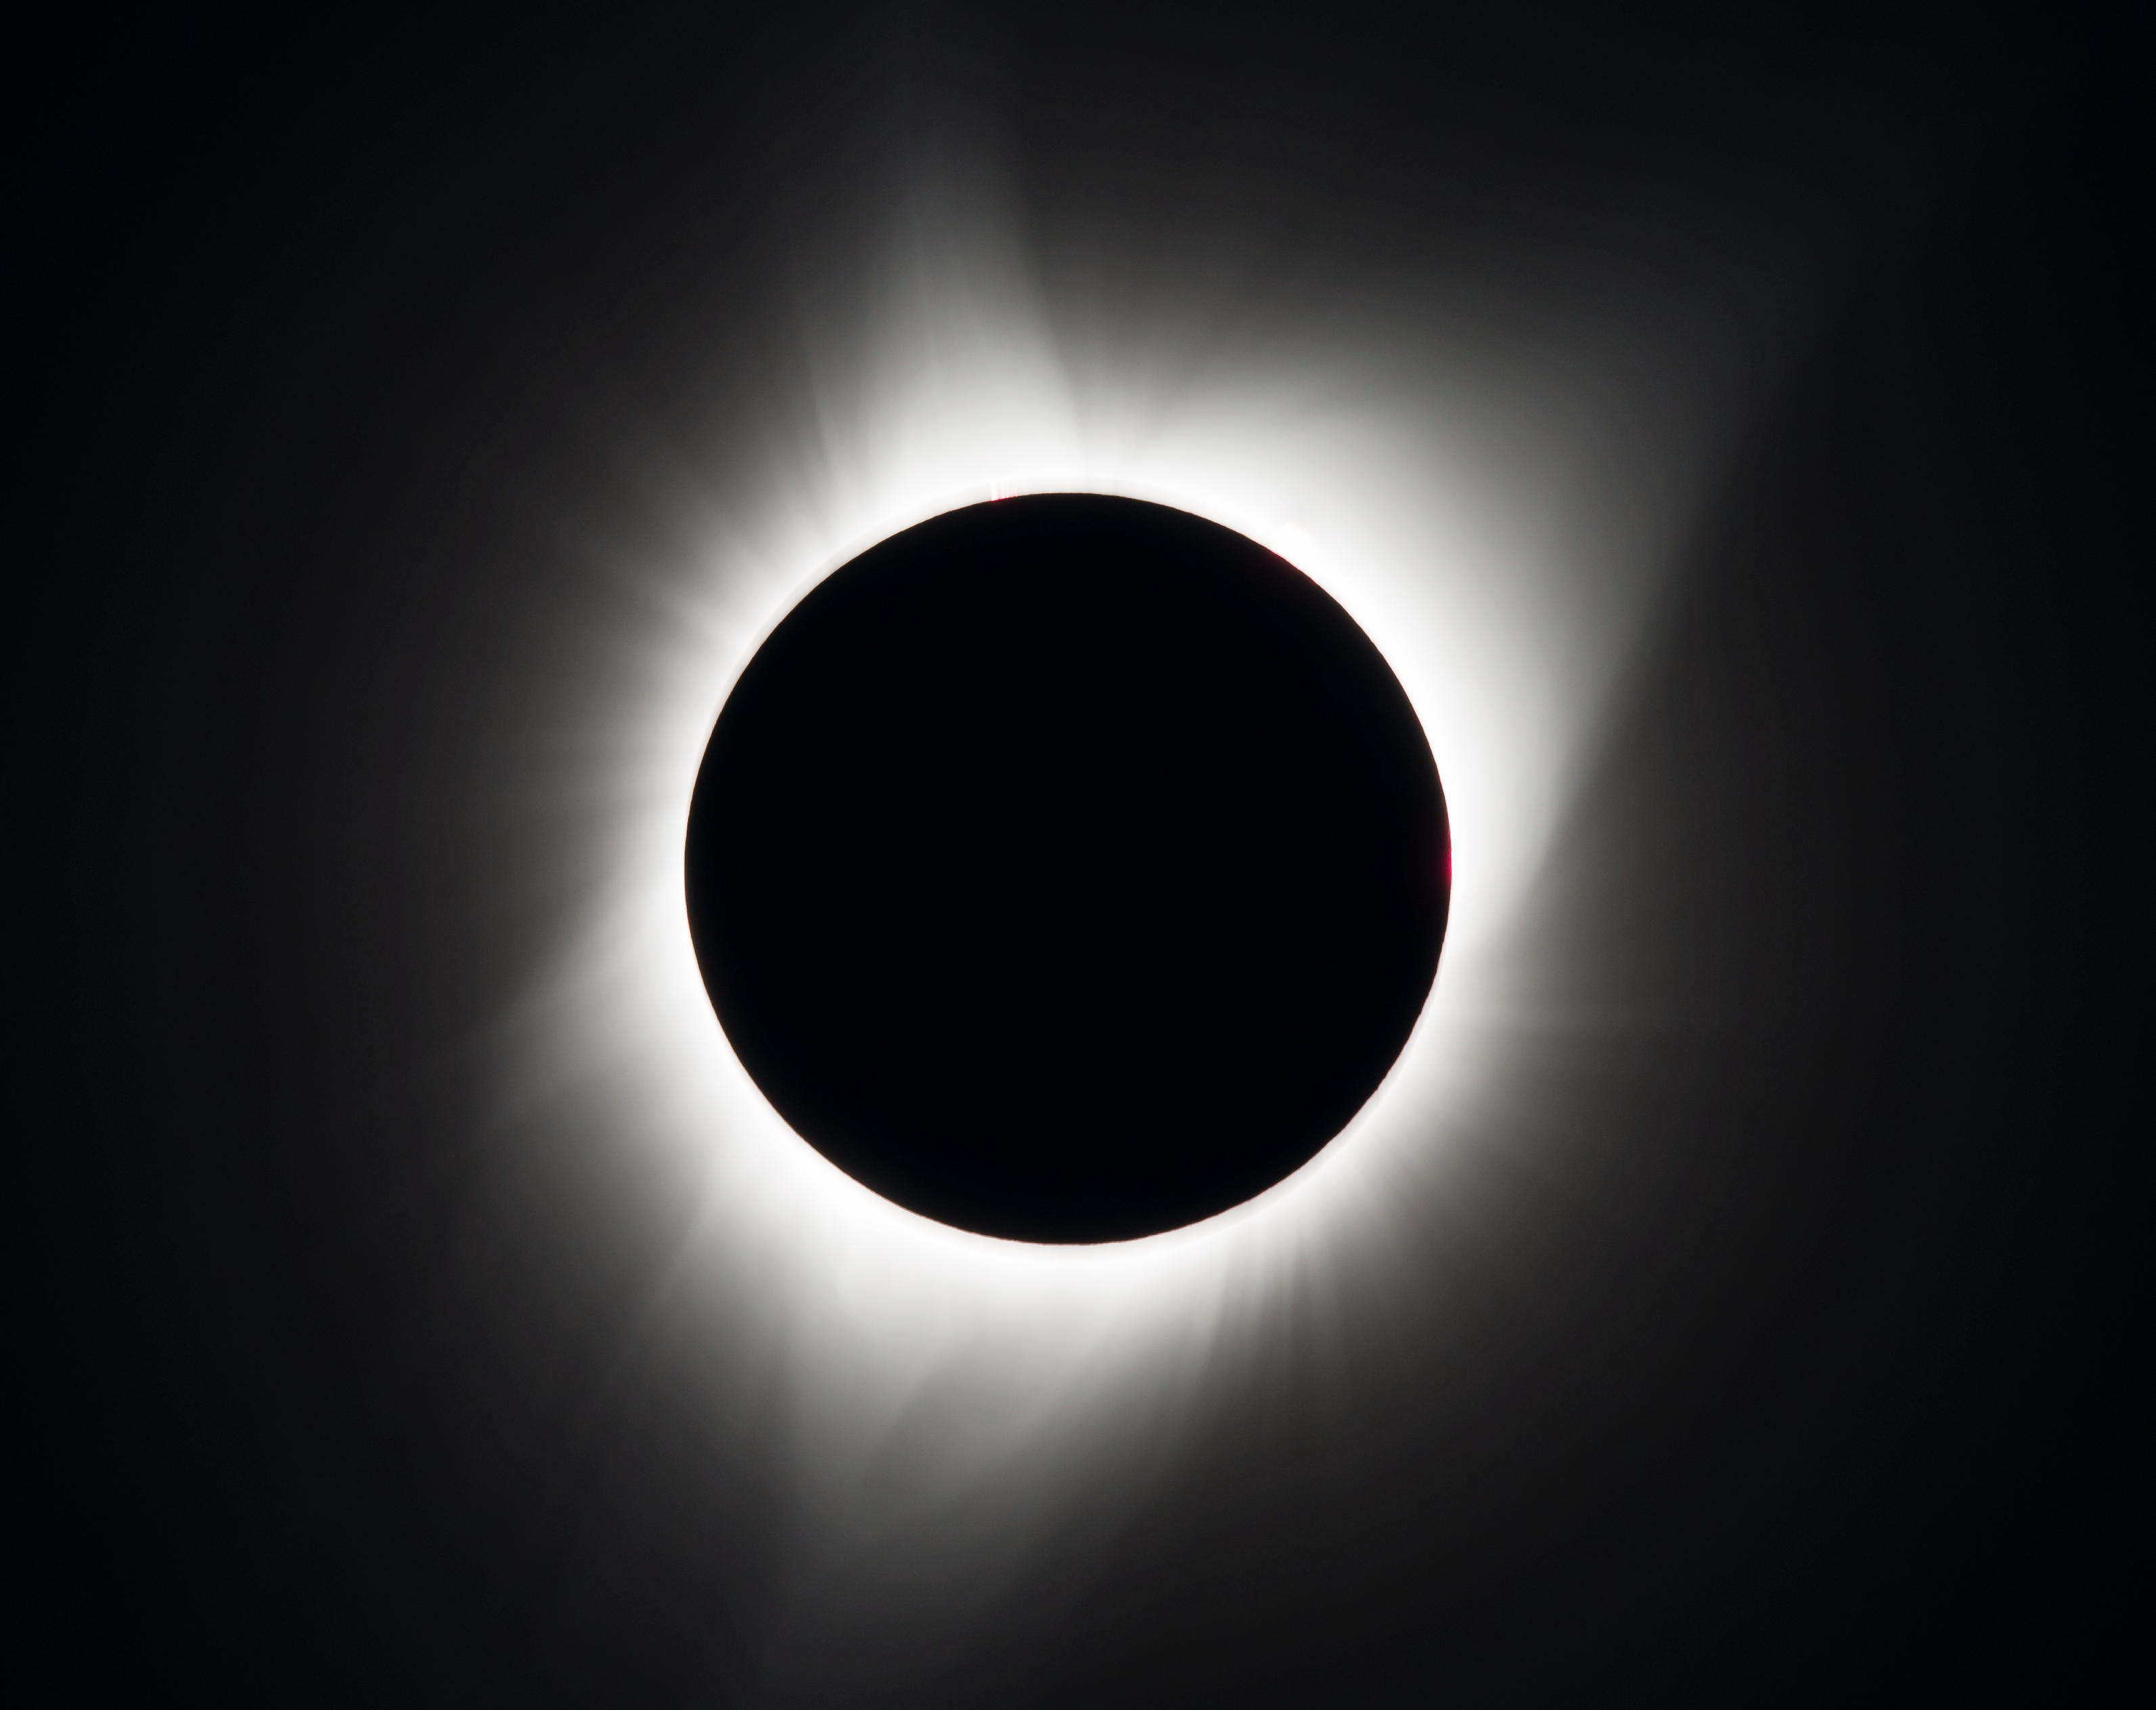

2017 Total Solar Eclipse

A total solar eclipse is seen on Monday, August 21, 2017 above Madras, Oregon. A total solar eclipse swept across a narrow portion of the contiguous United States from Lincoln Beach, Oregon to Charleston, South Carolina. A partial solar eclipse was visible across the entire North American continent along with parts of South America, Africa, and Europe.

Credit: (NASA/Aubrey Gemignani)